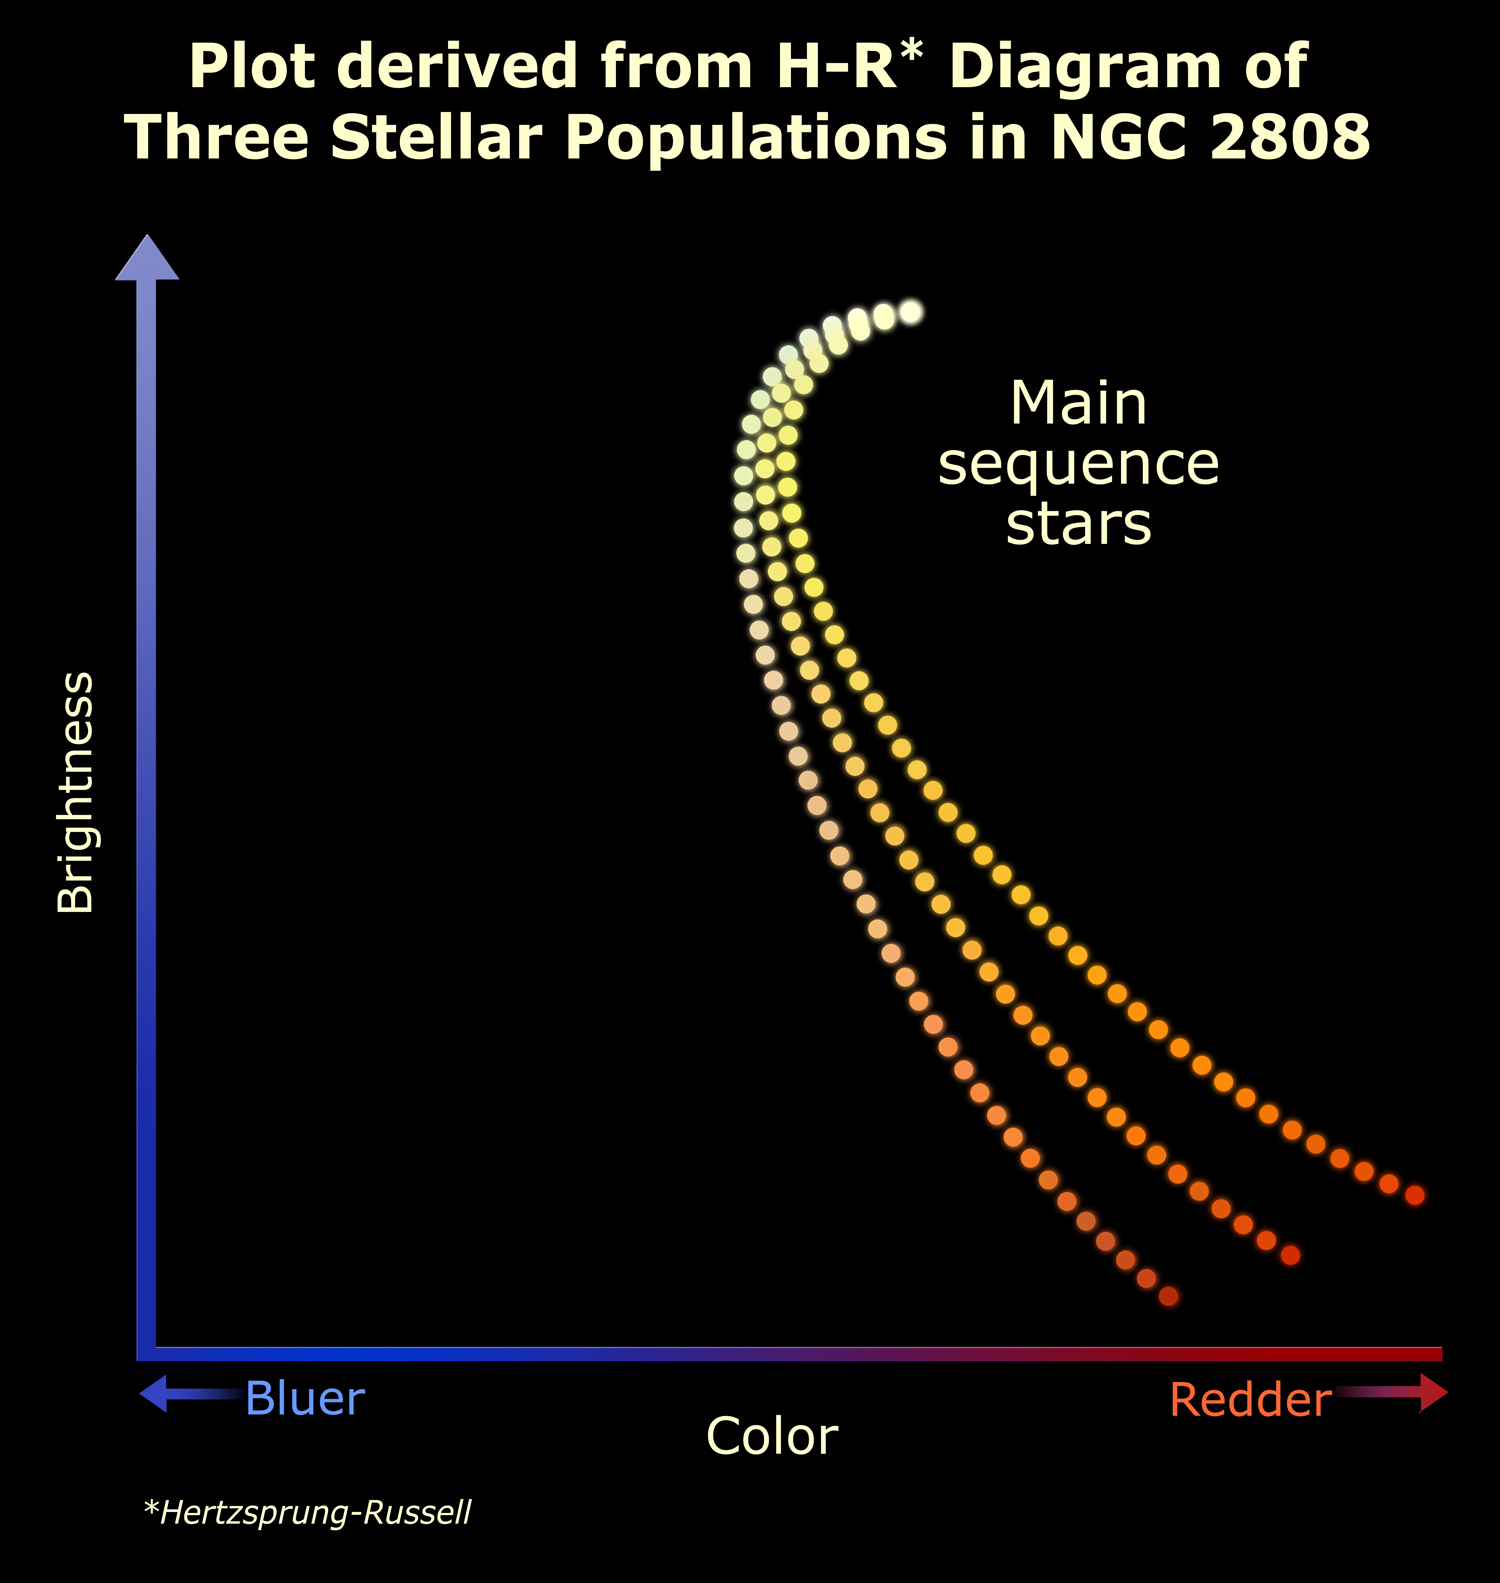

Triple Stellar Evolution Epochs in NGC 2808

A simplified version of the Hertzsprung-Russell diagram of the original Hubble data, this graph schematically plots the brightness of the stars in globular cluster NGC 2808 (along the vertical axis) against stellar color and temperature (along the horizontal axis). The cooler a star is, the redder it appears, and it diminishes in brightness. The bluer stars are to the left; redder stars are to the right. The brightest stars are near the top. The three curves represent the three different populations of stars that are present in NGC 2808.

Credit: NASA, ESA, and A. Feild (STScI)